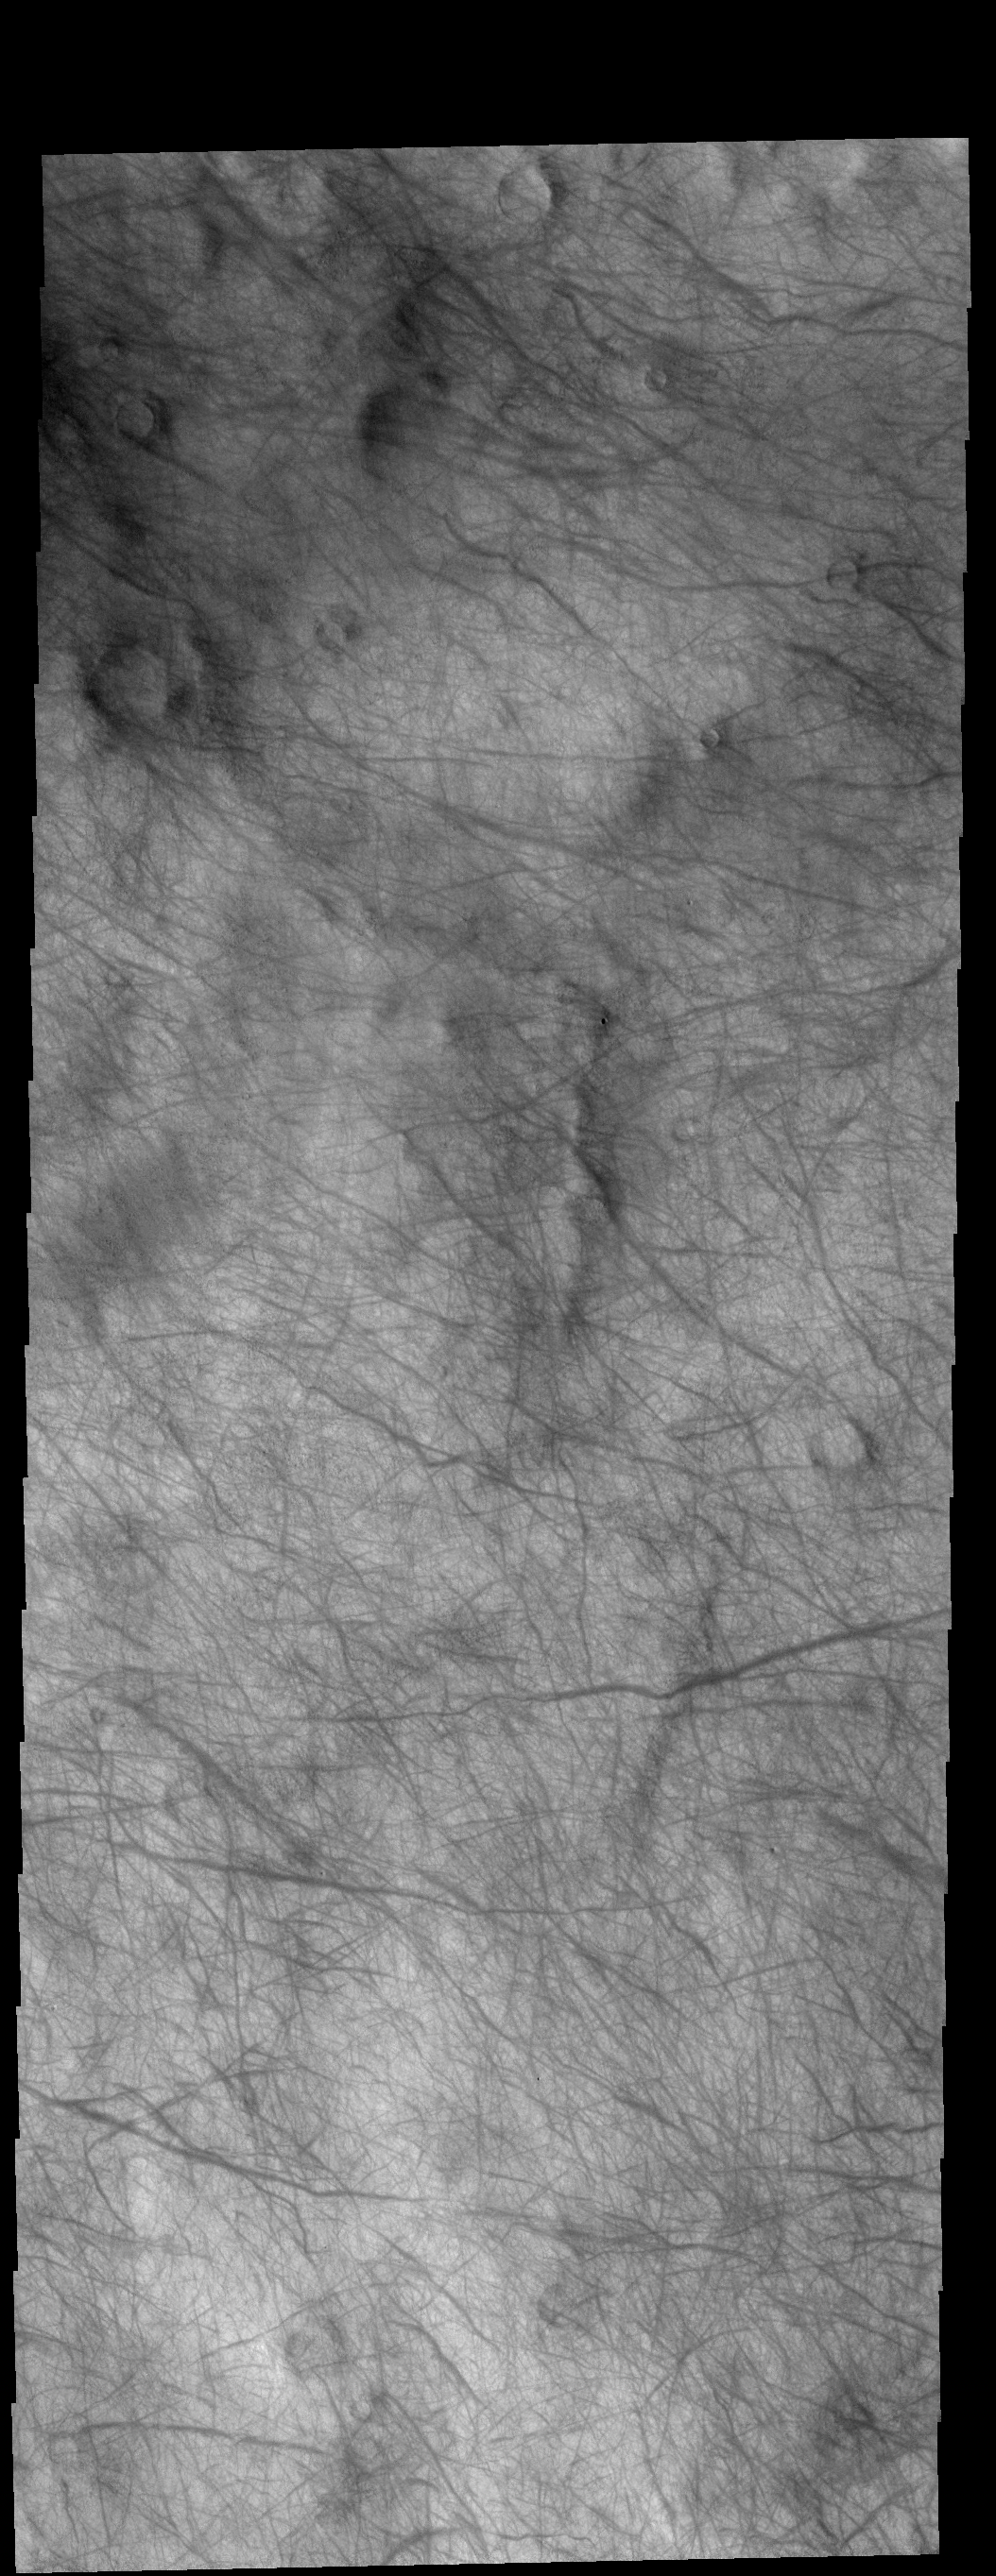

Dust Devil Tracks

This VIS image show dust devil tracks in Aonia Terra. As the dust devil moves along the surface it scours the dust and fine materials away, revealing the darker rocky surface below the dust.

Credit: NASA/JPL-Caltech/ASU